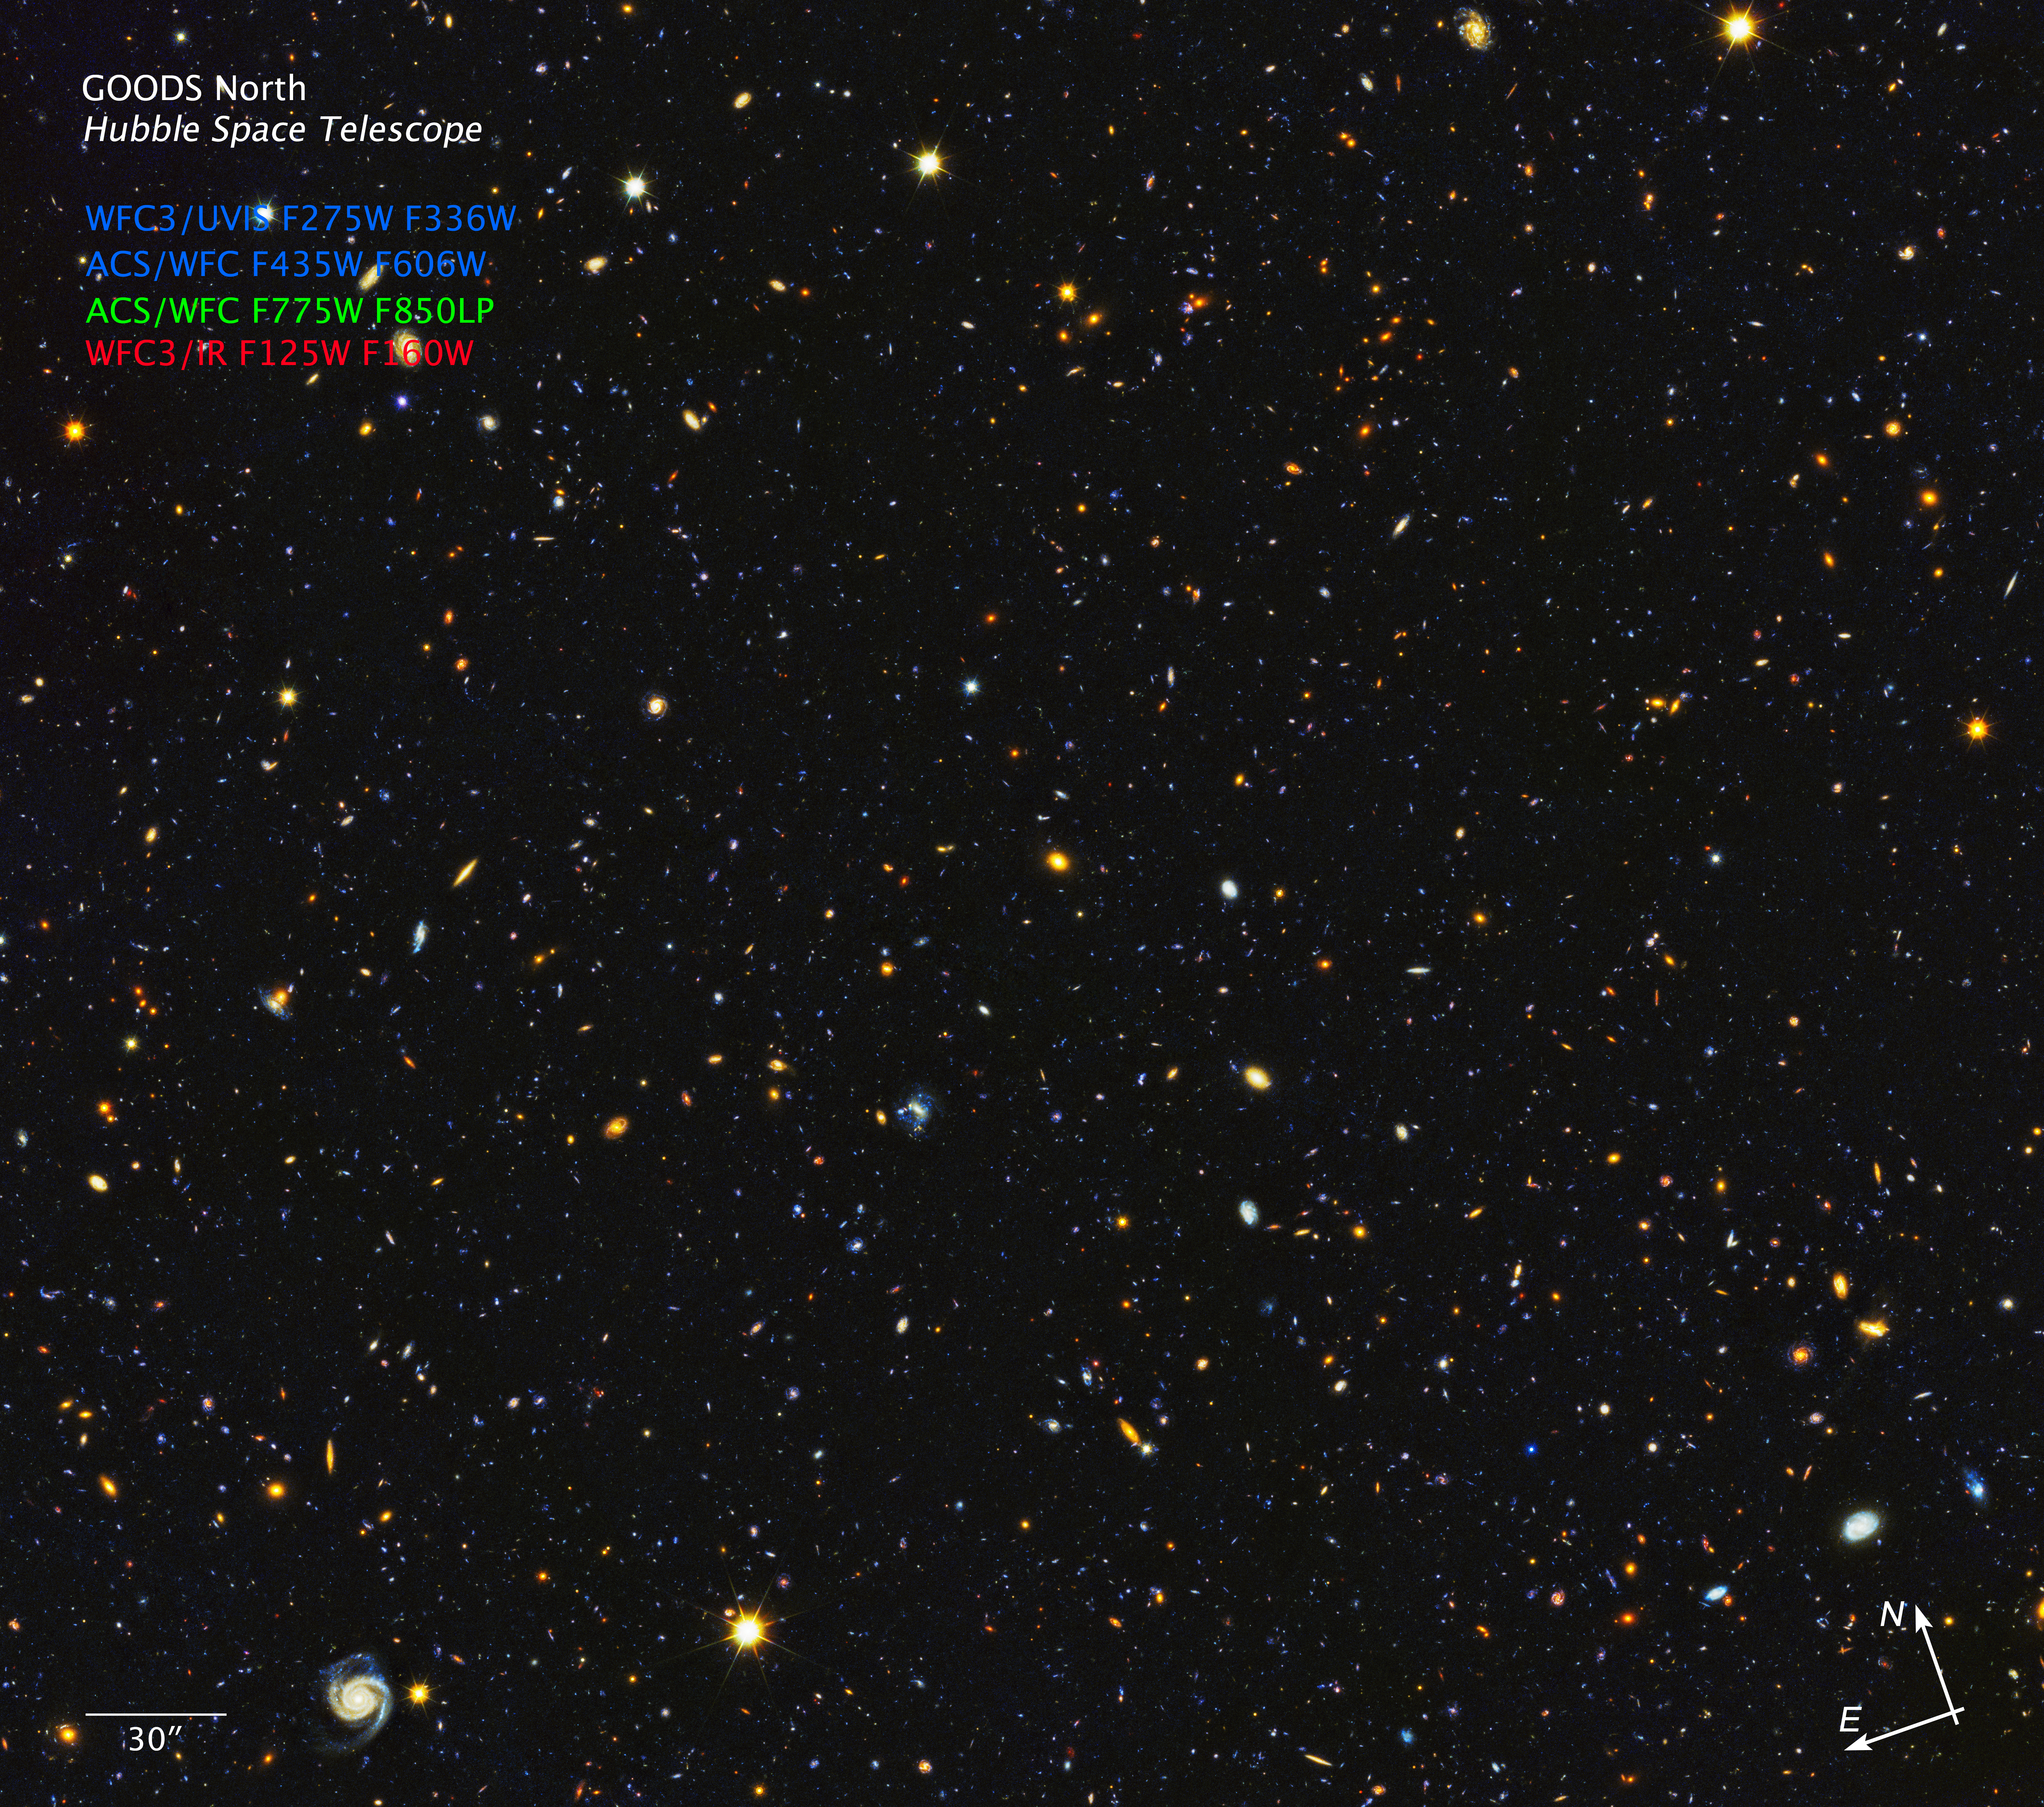

HDUV GOODS-North Field Compass Image

Object Name: HDUV GOODS North
Object Description: Deep field image
Instrument: ACS/WFC, WFC3/UVIS, WFC3/IR
Filters: WFC3/UVIS F275W, F336W, ACS/WFC F435W, F606W, F775W, F850LP, WFC3/IR F125W, F160W

These images are a composite of separate exposures acquired by the ACS and WFC3 instruments on the Hubble Space Telescope. Several filters were used to sample narrow wavelength ranges. The color results from assigning different hues (colors) to each monochromatic (grayscale) image associated with an individual filter. In this case, the assigned colors are: Blue: F275W, F336W, F435W, F606W Green: F775W, F850LP Red: F125W, F160W

Credit: NASA, ESA, P. Oesch (University of Geneva), and M. Montes (University of New South Wales)